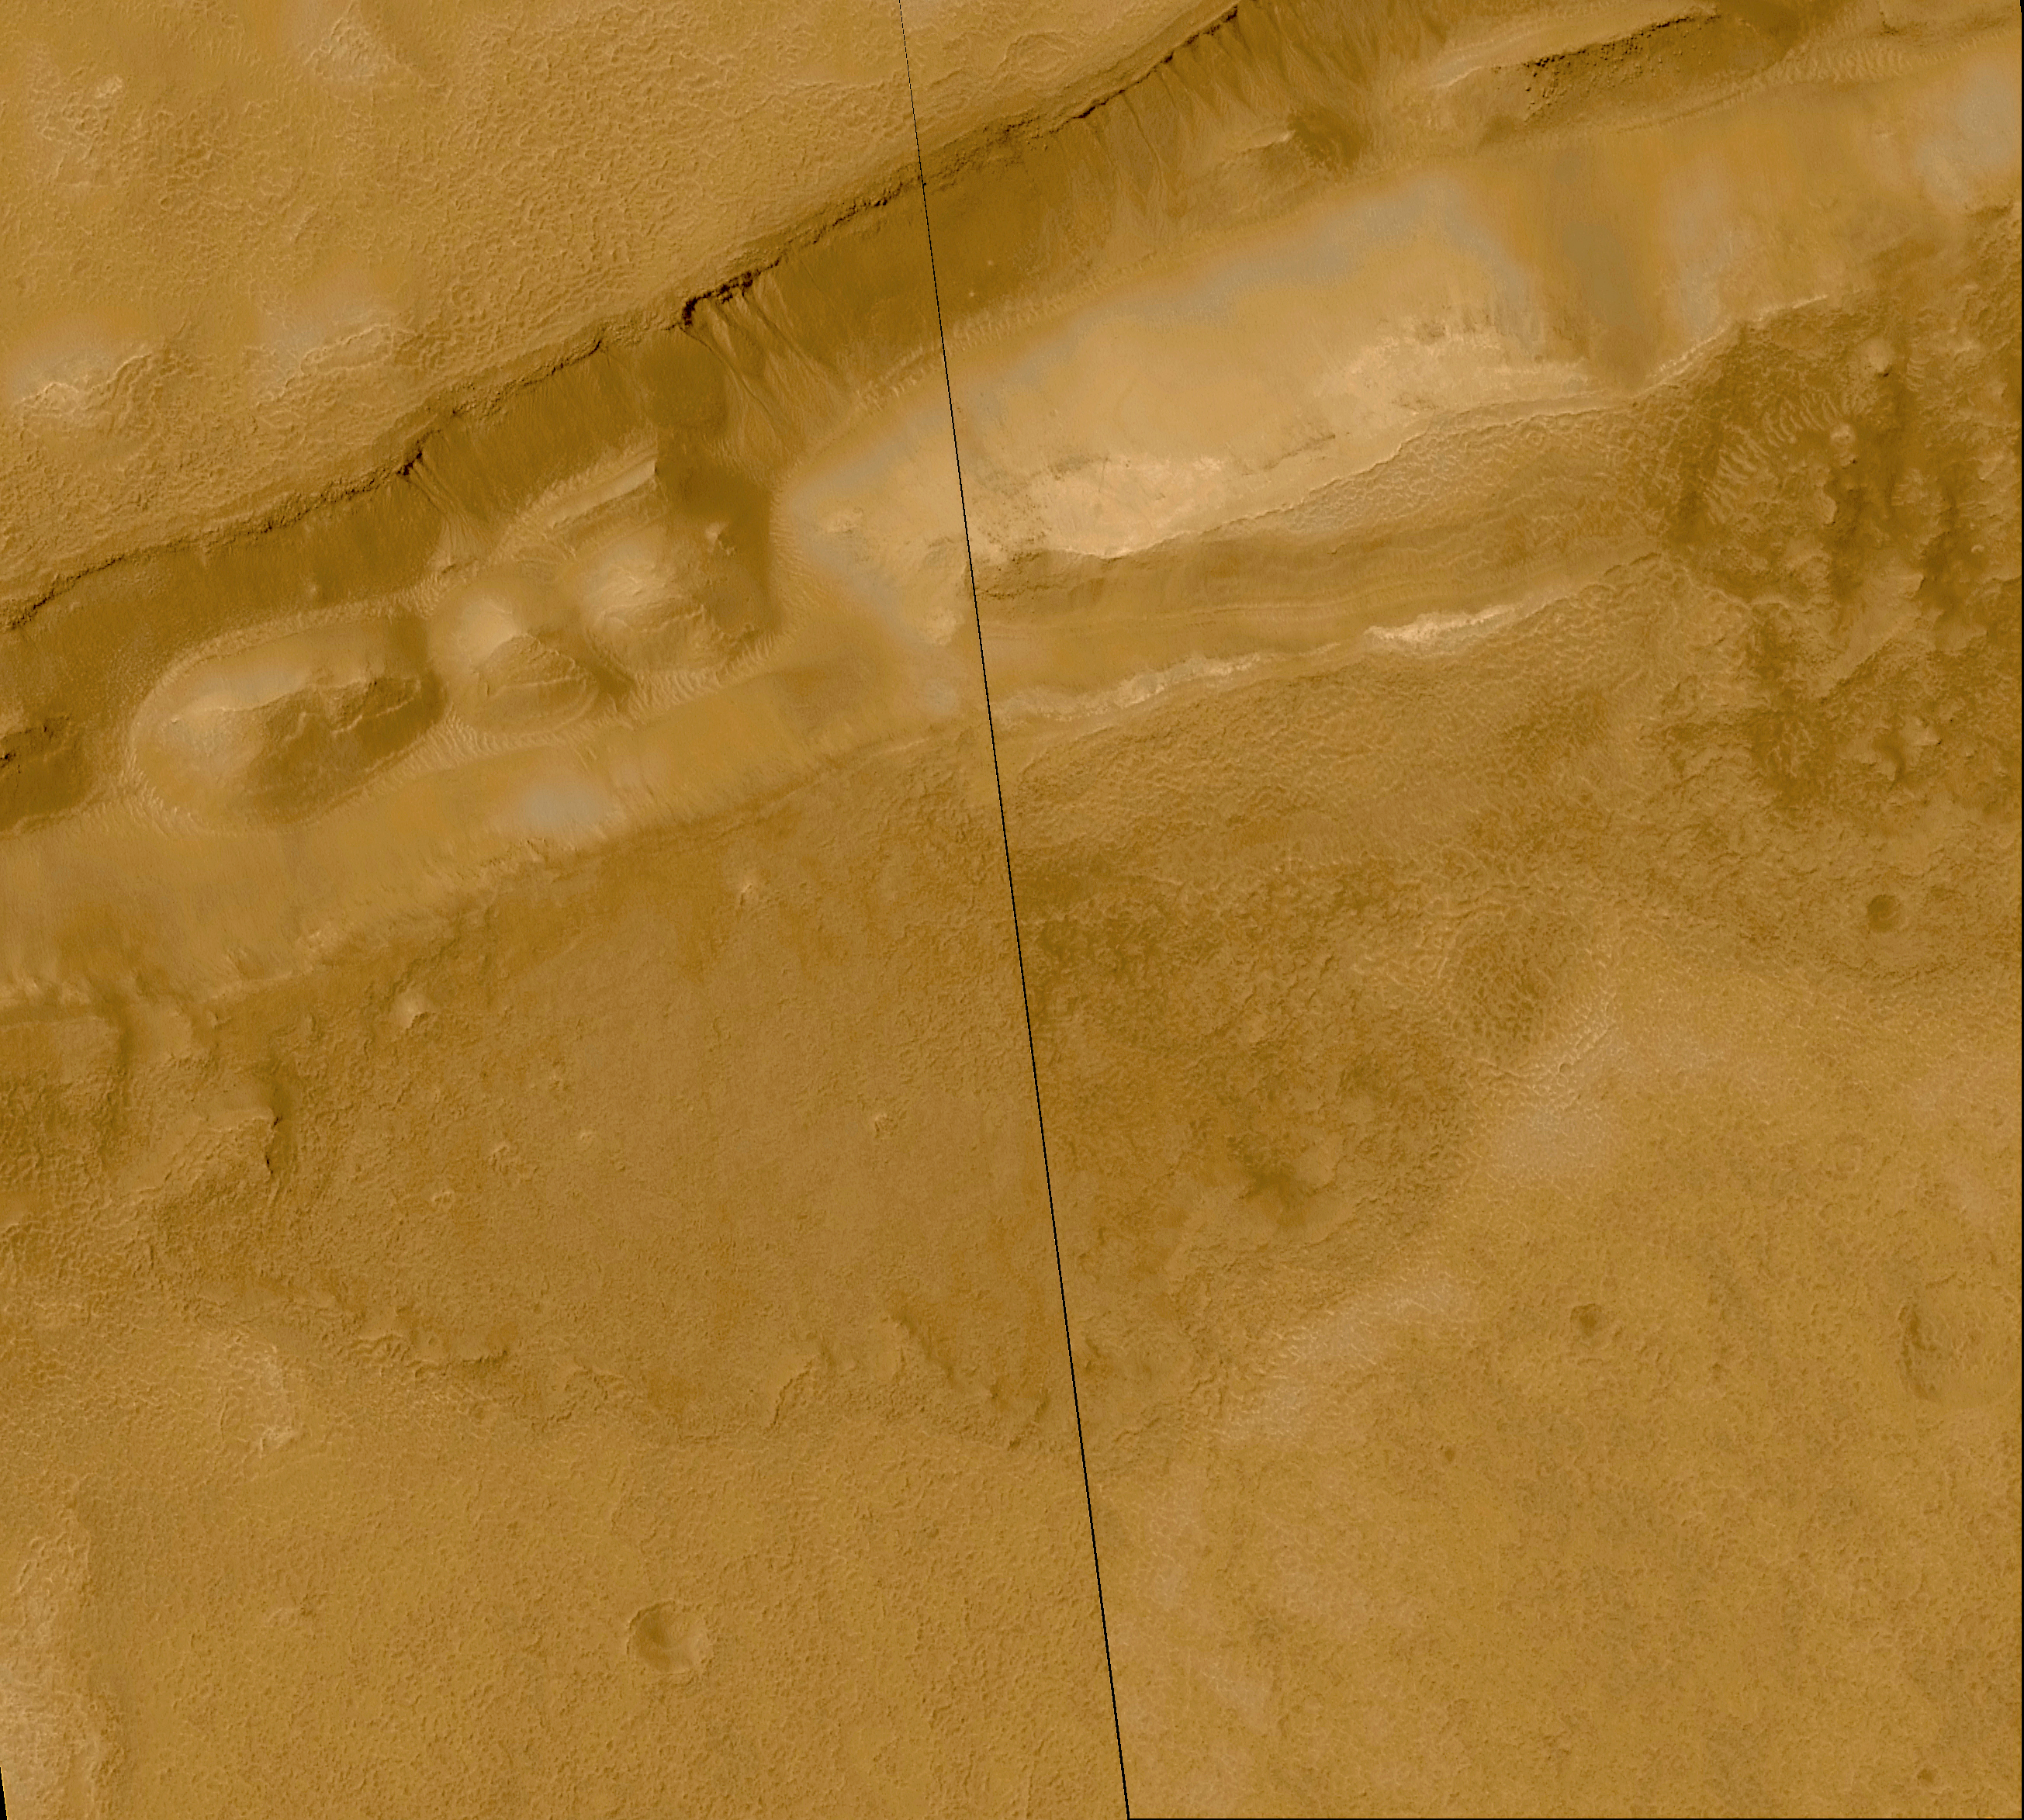

Evidence for Recent Liquid Water on Mars: Gullies in Sirenum Fossae Trough

This mosaic of two Mars Global Surveyor (MGS) Mars Orbiter Camera (MOC) images shows about 20 different gullies coming down the south-facing wall of a trough in the Sirenum Fossae/Gorgonum Chaos region of the martian southern hemisphere. Each channel and its associated fan–or apron–of debris appears to have started just below the same hard, resistant layer of bedrock located approximately 100 meters (about 325 feet) below the top of the trough wall. The layer beneath this hard, resistant bedrock is interpreted to be permeable, which allows ground water to percolate through it and–at the location of this trough–seep out onto the martian surface. The channels and aprons only occur on the south-facing slope of this valley created by faults on each side of the trough. The depression is approximately 1.4 km (0.9 mi) across.

The mosaic was constructed from two pictures taken on September 16, 1999, and May 1, 2000. The black line is a gap between the two images that was not covered by MOC. The scene covers an area approximately 5.5 kilometers (3.4 miles) wide by 4.9 km (3.0 mi) high. Sunlight illuminates the area from the upper left. The image is located near 38.5°S, 171.3°W. MOC high resolution images are taken black-and-white (grayscale); the color seen here has been synthesized from the colors of Mars observed by the MOC wide angle cameras and by the Viking Orbiters in the late 1970s.

Credit: NASA/JPL/MSSS